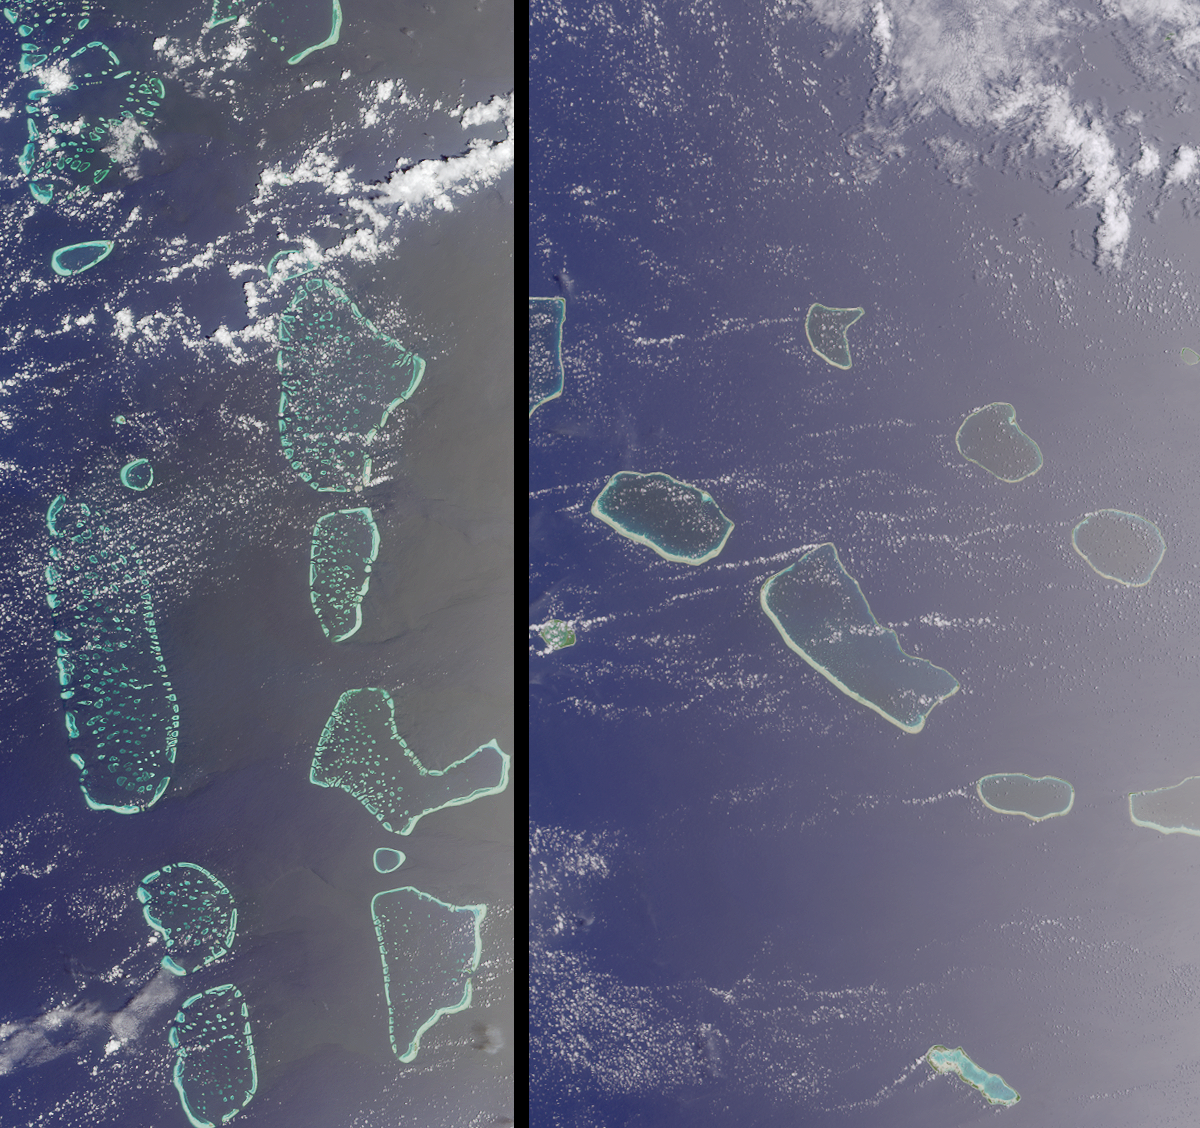

Where on Earth…? MISR Mystery Image Quiz 16:Maldives in the Indian Ocean and Tuamotu, French Polynesia

The answers to this quiz appear in blue below each question.

1. Three of these four statements about the geomorphology of the coral reefs are true. Which one is false?
(A) Their modern shape has been influenced by sea level changes over geologic timescales.
(B) The reefs have grown over millions of years atop ancient volcanic mountain ranges.
(C) Unless there is too much sediment present in the water, some of the reefs can grow at depths of up to 170 meters.
(D) The reefs tend to grow in density and thickness where the water flow is greatest due to prevailing ocean currents.

Answer: C is false
Today’s coral reefs were formed over the last 500 million years and are influenced by climactic and geologic processes. Coral reefs can typically only accumulate at a rate of several millimeters per year. If the Earth’s crust is subsiding or sea level rising slowly enough, reefs are able to construct their protective calcium carbonate encasements at a rate fast enough to keep abreast of the diminishing coastline. Volcanoes that form near mid ocean spreading centers gradually subside as the crust on which they stand cools and moves away, and the coral reefs that fringe their edges grow upward as the volcanic rock sinks, leaving behind coral atolls such as those pictured here. Reef-building corals benefit from a symbiotic relationship with photosynthetic algae, and since the algae rely on sunlight, reefs do not grow at depths greater than 70 meters below the ocean’s surface. Coral reefs are also restricted to the relatively nutrient-poor tropical oceans, where their growth is affected by prevailing ocean currents. The currents agitate the water and provide the coral and their algal partners (zooxanthellae) with more calcium, nutrients, and food particles. This stimulates faster coral growth on one side of the outer reef, so that the reefs become wider and denser over time near the locations where the water flow is the greatest.

2. Three of the following four statements accurately describe coral atoll ecosystems. Which one does not?
(A) Other living organisms besides coral help to build the atolls through calcium carbonate production.
(B) Symbiotic zooxanthellae provide reef corals with the calcium and nutrients they need to grow.
(C) Atolls can be very open, entirely closed, or have a number of entry points by which a lagoon area is open to the ocean.
(D) The diversity and abundance of corals is greater along the protected inner atoll and lagoon areas than along the outer reef slopes.

Answer: D is false
Various types of corraline algae help to produce calcium carbonate, including zooxanthellae which live in the tissues of modern reef-building corals. Zooxanthellae are intimately related to the rate of reef building in that they help these coral to produce calcium carbonate encasements faster during the day when photosynthesis occurs. Hard corals obtain calcium from the seawater and carbon dioxide from cell respiration, and bring these products into the internal tissues of the coral polyp. The zooxanthellae provide nutrients for the coral community via photosynthesis and assist in calcium carbonate formation by exchanging the products of photosynthesis and cell respiration. Atoll shapes are extremely varied, and range from the classic closed ring and inner lagoon, to a completely open reef rim. The diversity and abundance of corals is greater along the outer atoll edges, where the flow of relatively nutrient-rich water is greater.

3. Three of these four statements about the atolls of the left-hand image are true. Which one is false?
(A) The many small saucer-shaped reef structures within the lagoonal areas make this reef system different from all others.
(B) The word “atoll” is a term that comes from a language native to this region, and has been expanded for use worldwide.
(C) The two largest cities in these atolls are home to about 8000 people each.
(D) At one atoll, construction of an artificial reef began in November 2001.

Answer: C is false
AThe many small saucer-shaped closed oceanic atolls that occur within the larger lagoonal areas are called “faros” and are part of the nation of the Maldives. These atolls grew upon a submerged mountain range named the Laccadives Chagos Ridge, which runs north-south along 2000 kilometers of the Indian Ocean. While “faro” is simply the Maldives name for a reef with a central enclosed lagoon or depression, the processes that created faros in the Maldives are different to the processes that created atolls worldwide. The native language of the region is Dhivehi and the word “atoll” comes from their word, atholhu. The capital city, Male, only covers about 2 square kilometers, but is home to about 70,000 people. The maximum elevation of the atolls is only 5 meters above sea level, and the very existence of these atolls and their inhabitants depends on healthy coral reefs. In the last few decades the reefs have been damaged by higher than average sea-surface temperatures and unsustainable resource management practices. One method used to restore damaged reef structures is to construct artificial reefs and artificially stimulate the coral growth (e.g., the Vabbinfaru Lotus Structure on North Male Atoll).

4. Three of these four statements about the atolls of the right-hand image are true. Which one is false?
(A) In this region the prevailing ocean current, or swell, comes from the south.
(B) The chemical character of the inner lagoons is not significantly influenced by the size of the openings in the reef rims.
(C) Within the image area there is a designated biosphere reserve and breeding grounds for at least 3 species of sea turtle.
(D) The most extensive freshwater is found at the small, round, green atoll that appears along the left-hand image edge.

Answer: either A or B accepted as false
The right-hand image includes (in whole or part) 11 of the 77 atolls that make up the Archipelago of Tuamotu in French Polynesia. The Tuamotus are located within the ocean current known as the South Pacific Gyre, and the surface hydrological characteristics here are particularly stable, warm, clear and salty. Although the dominant wind and ocean currents are from the east, the dominant wave direction (swell) is from the south. Since wave direction (or swell) and ocean current (or circulation) are different attributes, statement (A) is accepted as false. Statement (B) is also false since the openings of the atoll rims enable, to a greater or lesser degree, water exchange between the lagoon and the open sea, and thereby influence the chemical character of the lagoon waters. Taiaro Atoll (the small circular atoll at the right-hand image edge) was designated as a biosphere reserve in 1977. There are three turtle species (green, hawksbill and leatherback) at Taiaro. The most extensive fresh-to-brackish-water marshes in the Tuamotus are thought to be at Niau, the small green atoll at the left-hand image edge.

MISR was built and is managed by NASA’s Jet Propulsion Laboratory, Pasadena, CA, for NASA’s Office of Earth Science, Washington, DC. The Terra satellite is managed by NASA’s Goddard Space Flight Center, Greenbelt, MD. JPL is a division of the California Institute of Technology.

Credit: NASA/GSFC/LaRC/JPL, MISR Team.